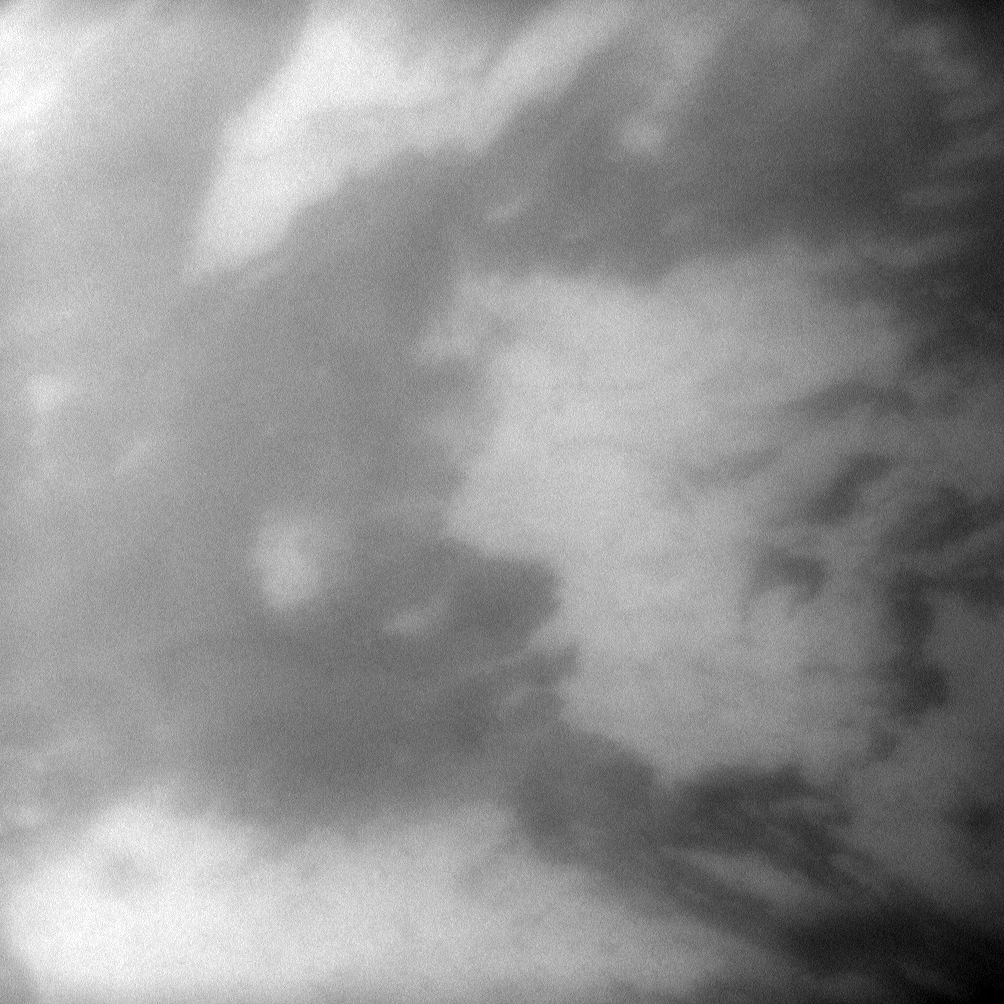

Zooming in on Adiri

The Cassini spacecraft takes a look through the atmosphere of Saturn’s largest moon to spy light and dark in the area called Adiri on Titan.

See PIA08995 to see a wider view of this albedo feature on Titan. This view looks toward the moon’s anti-Saturn side and is centered on terrain at 2 degrees south latitude, 218 degrees west longitude. North on Titan (5,150 kilometers, or 3,200 miles across) is up and rotated 6 degrees to the left.

The image was taken with the Cassini spacecraft narrow-angle camera on Jan. 29, 2010 using a spectral filter sensitive to wavelengths of near-infrared light centered at 938 nanometers. The view was acquired at a distance of approximately 285,000 kilometers (177,000 miles) from Titan and at a Sun-Titan-spacecraft, or phase, angle of 45 degrees. Image scale is about 2 kilometers (about 1 mile) per pixel.

The Cassini-Huygens mission is a cooperative project of NASA, the European Space Agency and the Italian Space Agency. The Jet Propulsion Laboratory, a division of the California Institute of Technology in Pasadena, manages the mission for NASA’s Science Mission Directorate, Washington, D.C. The Cassini orbiter and its two onboard cameras were designed, developed and assembled at JPL. The imaging operations center is based at the Space Science Institute in Boulder, Colo.

Credit: NASA/JPL/Space Science Institute